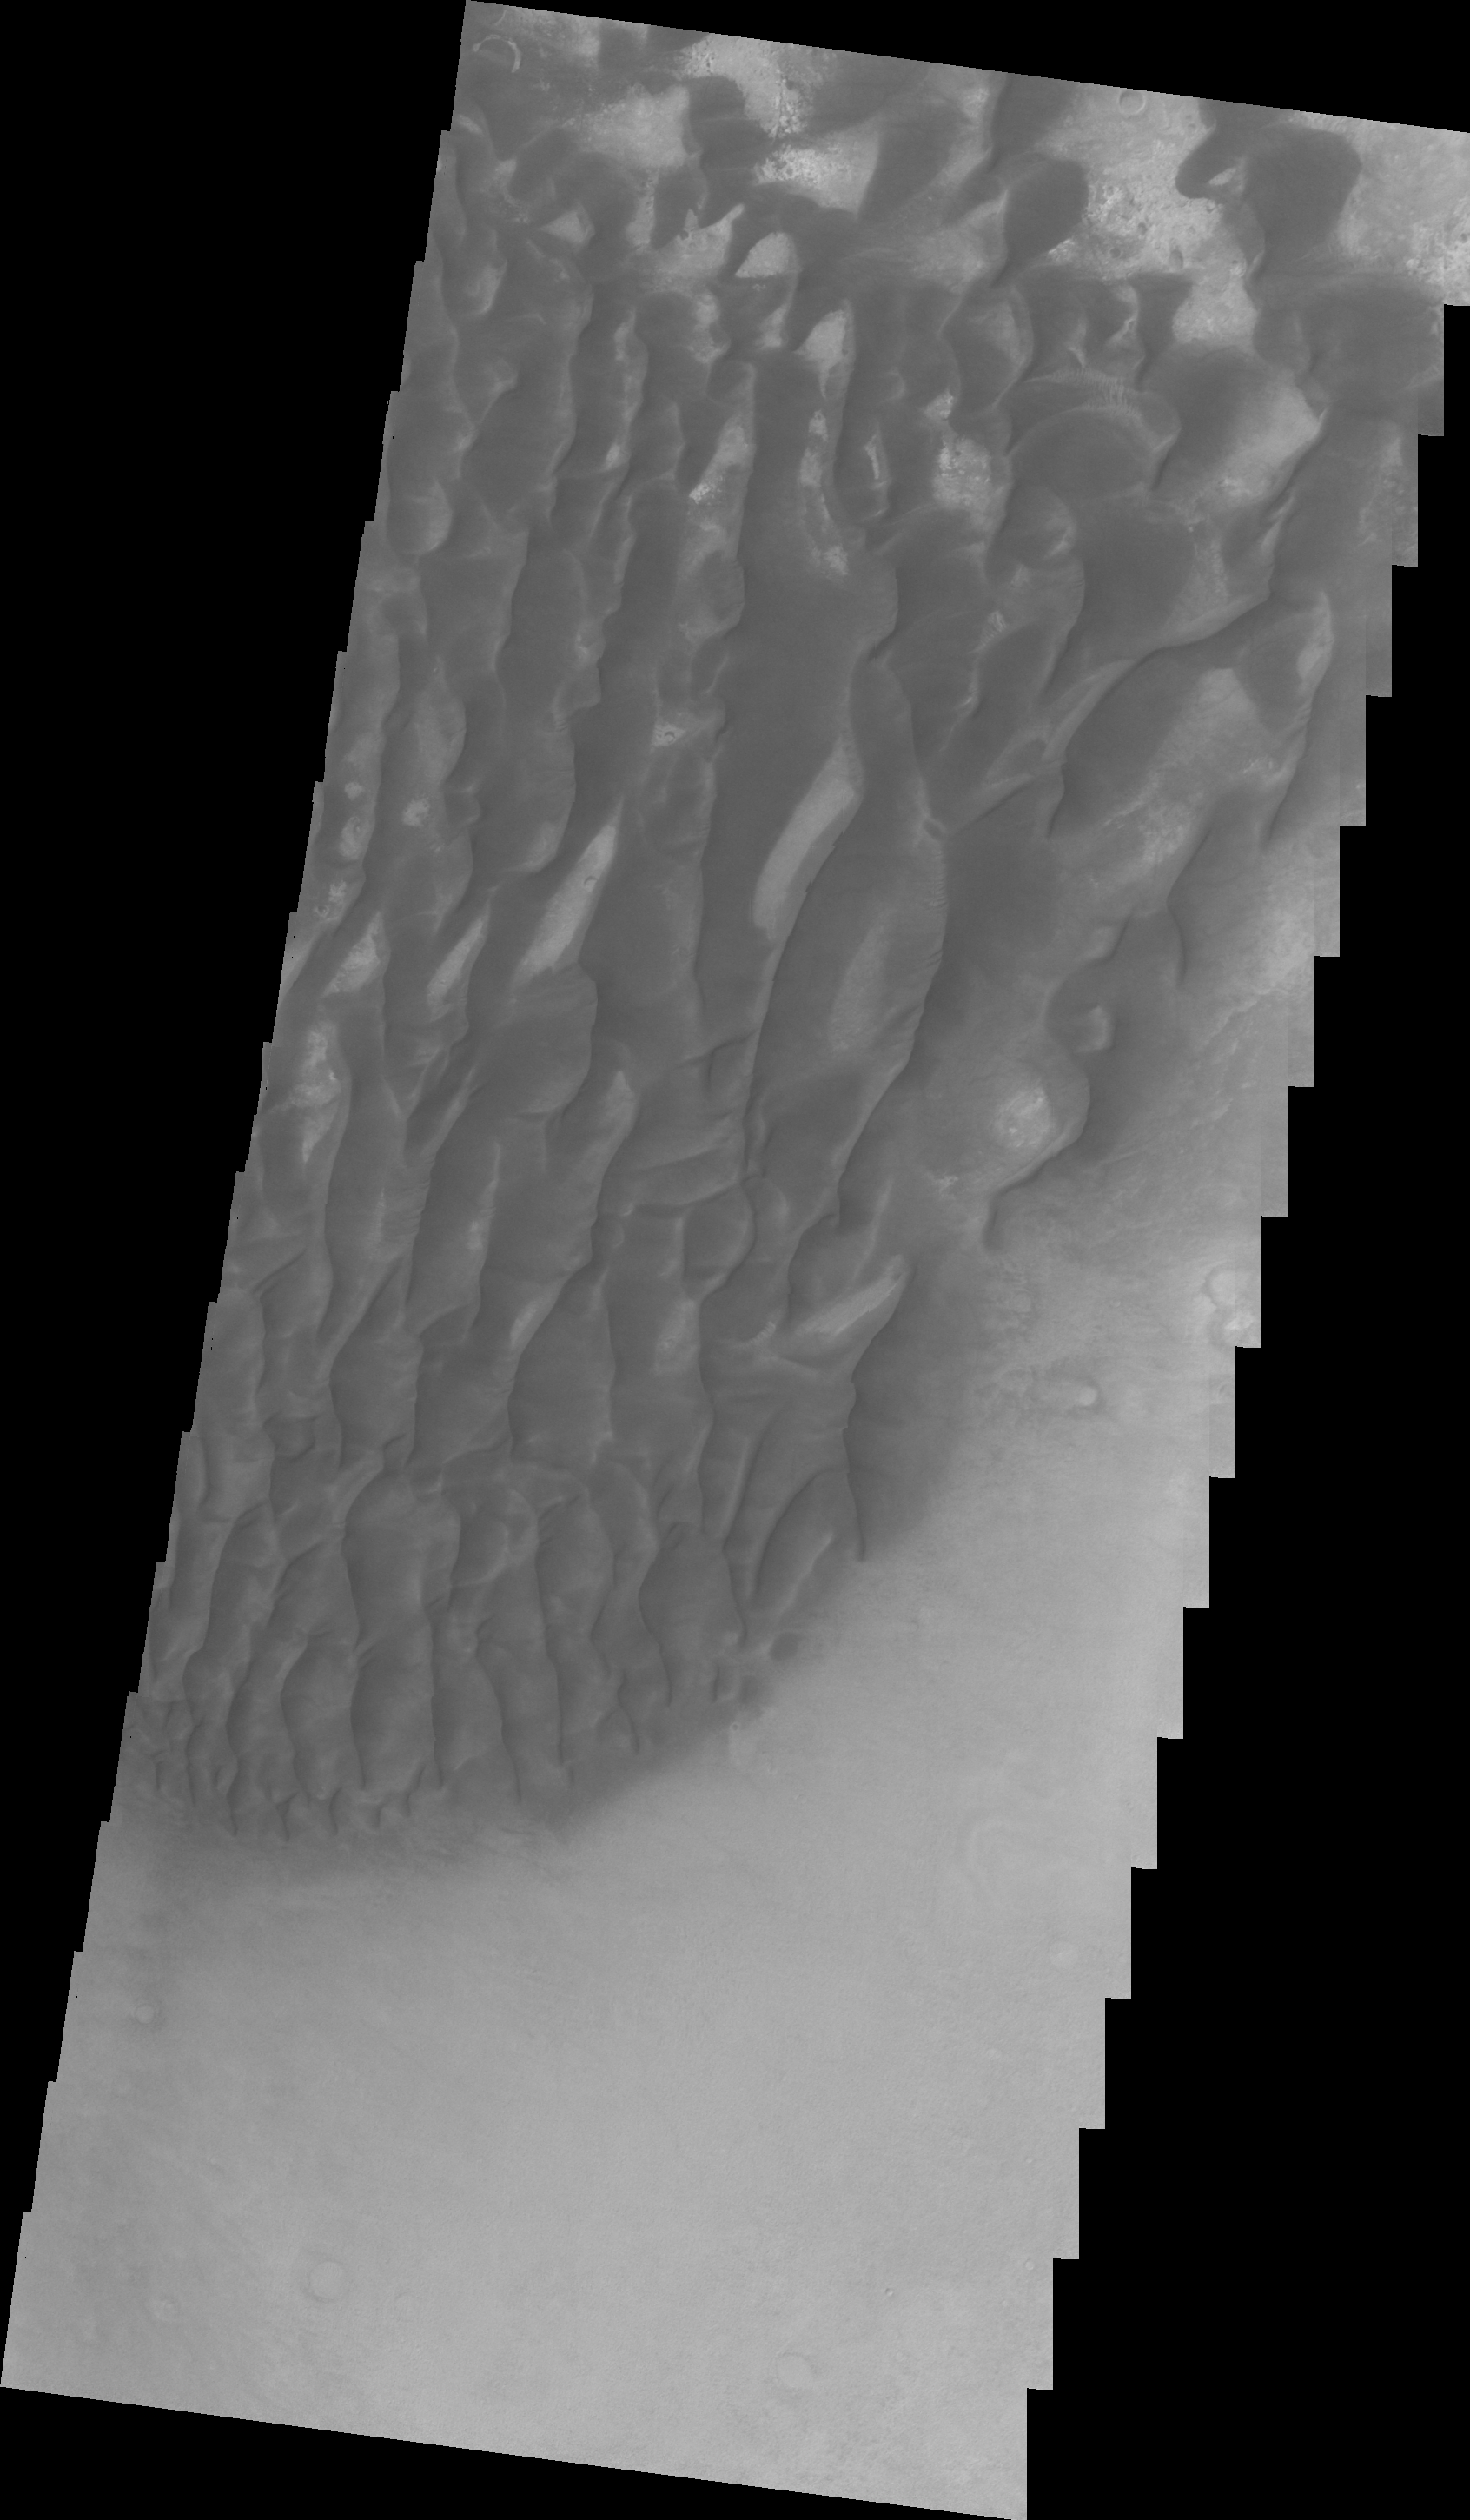

Kaiser Crater Dunes (VIS)

This VIS image shows the same dune field as yesterday’s IR image. Note that the dunes in Kaiser Crater do not completely cover the crater floor between the dunes.

Image information: VIS instrument. Latitude -47.1N, Longitude 19.7E. 22 meter/pixel resolution.

Please see the THEMIS Data Citation Note for details on crediting THEMIS images.

Note: this THEMIS visual image has not been radiometrically nor geometrically calibrated for this preliminary release. An empirical correction has been performed to remove instrumental effects. A linear shift has been applied in the cross-track and down-track direction to approximate spacecraft and planetary motion. Fully calibrated and geometrically projected images will be released through the Planetary Data System in accordance with Project policies at a later time.

NASA’s Jet Propulsion Laboratory manages the 2001 Mars Odyssey mission for NASA’s Office of Space Science, Washington, D.C. The Thermal Emission Imaging System (THEMIS) was developed by Arizona State University, Tempe, in collaboration with Raytheon Santa Barbara Remote Sensing. The THEMIS investigation is led by Dr. Philip Christensen at Arizona State University. Lockheed Martin Astronautics, Denver, is the prime contractor for the Odyssey project, and developed and built the orbiter. Mission operations are conducted jointly from Lockheed Martin and from JPL, a division of the California Institute of Technology in Pasadena.

Credit: NASA/JPL/ASU